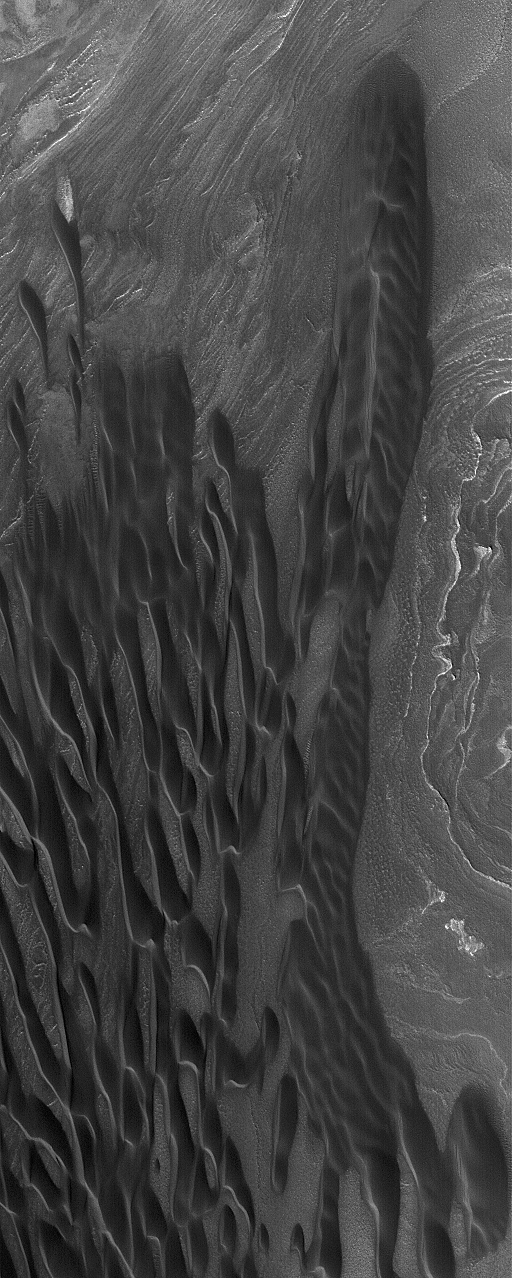

North Polar Dunes

20 December 2004
This Mars Global Surveyor (MGS) Mars Orbiter Camera (MOC) image shows a grouping of elongated, dark (low albedo) sand dunes in the north polar region of Mars. This picture was acquired during early summer in October 2004. The larger dune mass in this image may have accumulated through the coalescence of smaller dunes. These features are located near 85.7°N, 180.4°W. The image covers an area about 3 km (1.9 mi) wide and is illuminated by sunlight from the lower left.

Credit: NASA/JPL/Malin Space Science Systems